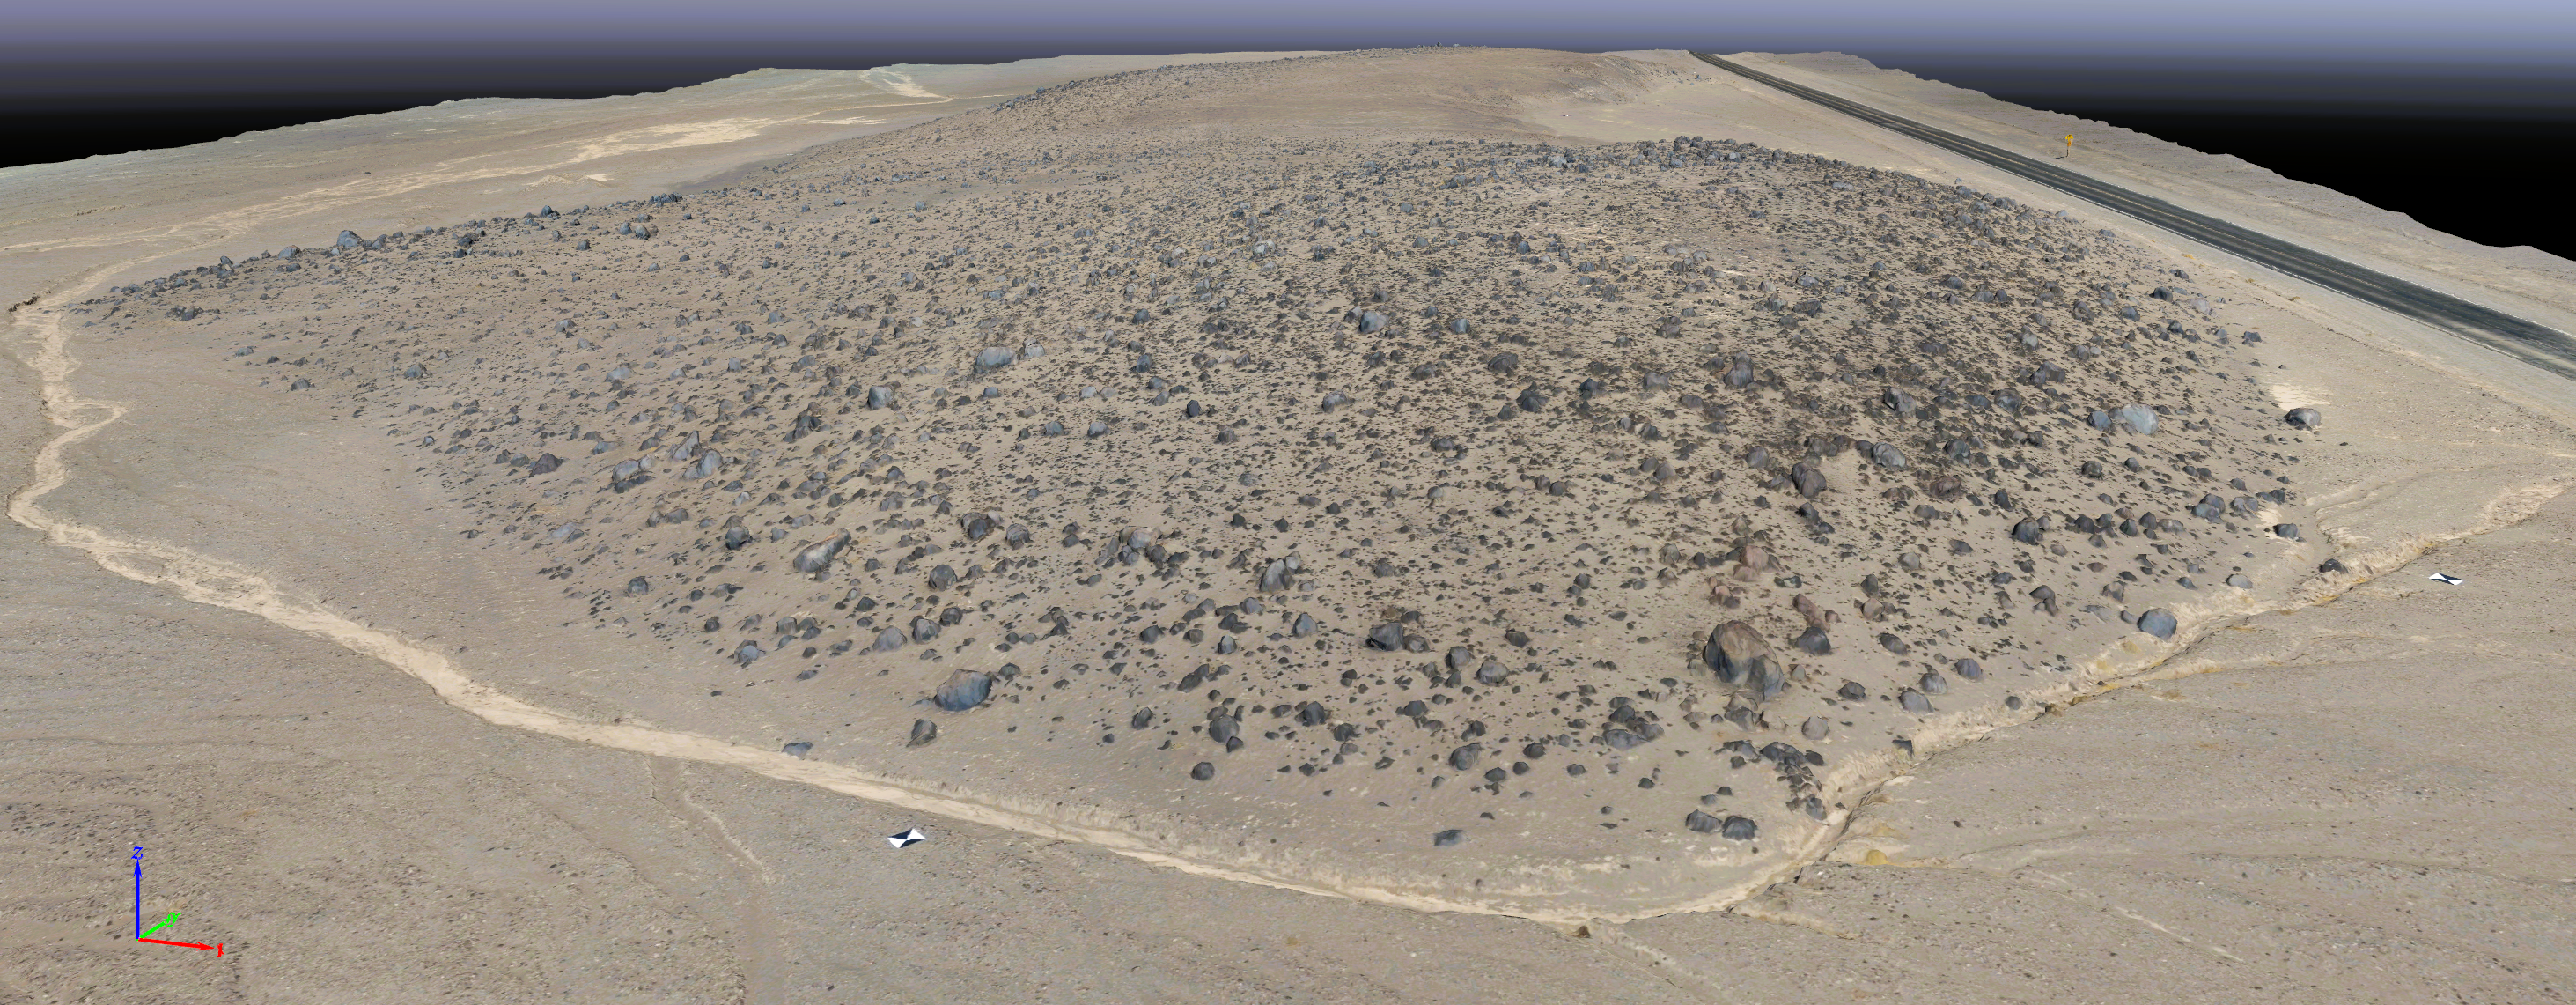

Rendering of Mars Hill in Death Valley National Park

This rendering was created by research drones flying over Mars Hill, a region of Death Valley National Park that has been used by NASA’s Mars researchers since the 1970s, when the agency was preparing to land the twin Viking spacecraft. The hill’s rubbly, volcanic rock resembles the kind of inhospitable terrain that Mars rovers must navigate around and which posed a landing hazard for the Ingenuity Mars Helicopter. In September 2025, researchers from NASA’s Jet Propulsion Laboratory in Southern California flew research drones over Mars Hill as part of a test campaign to develop navigation software for future Mars rotorcraft. Being able to precisely land between rocks like those seen here is a critical capability to access similar Martian terrain in the future.

Credit: NASA/JPL-Caltech